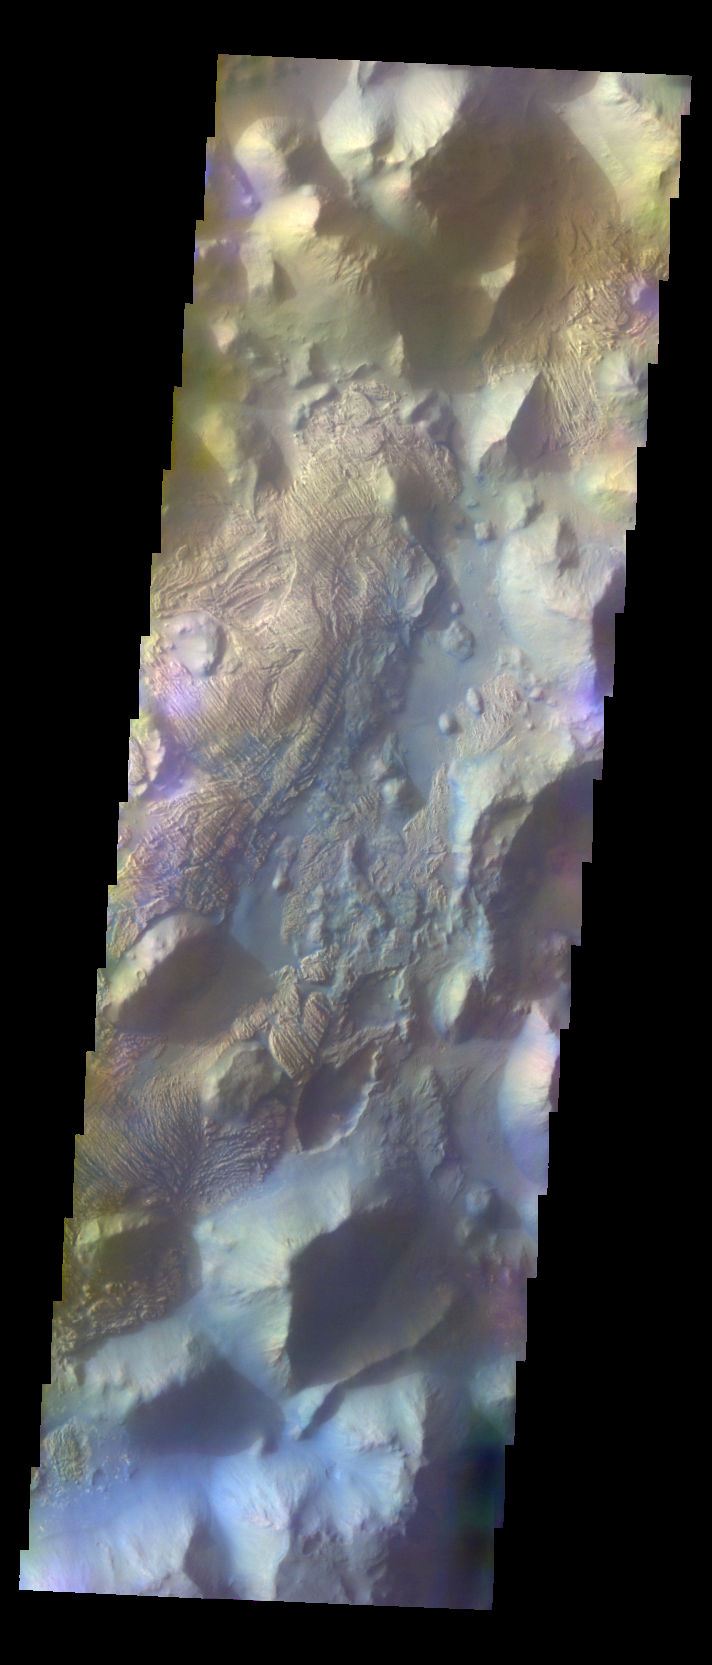

Iani Chaos – False Color

The THEMIS VIS camera contains 5 filters. The data from different filters can be combined in multiple ways to create a false color image. These false color images may reveal subtle variations of the surface not easily identified in a single band image. Today’s false color image shows part of Iani Chaos.

Credit: NASA/JPL-Caltech/ASU